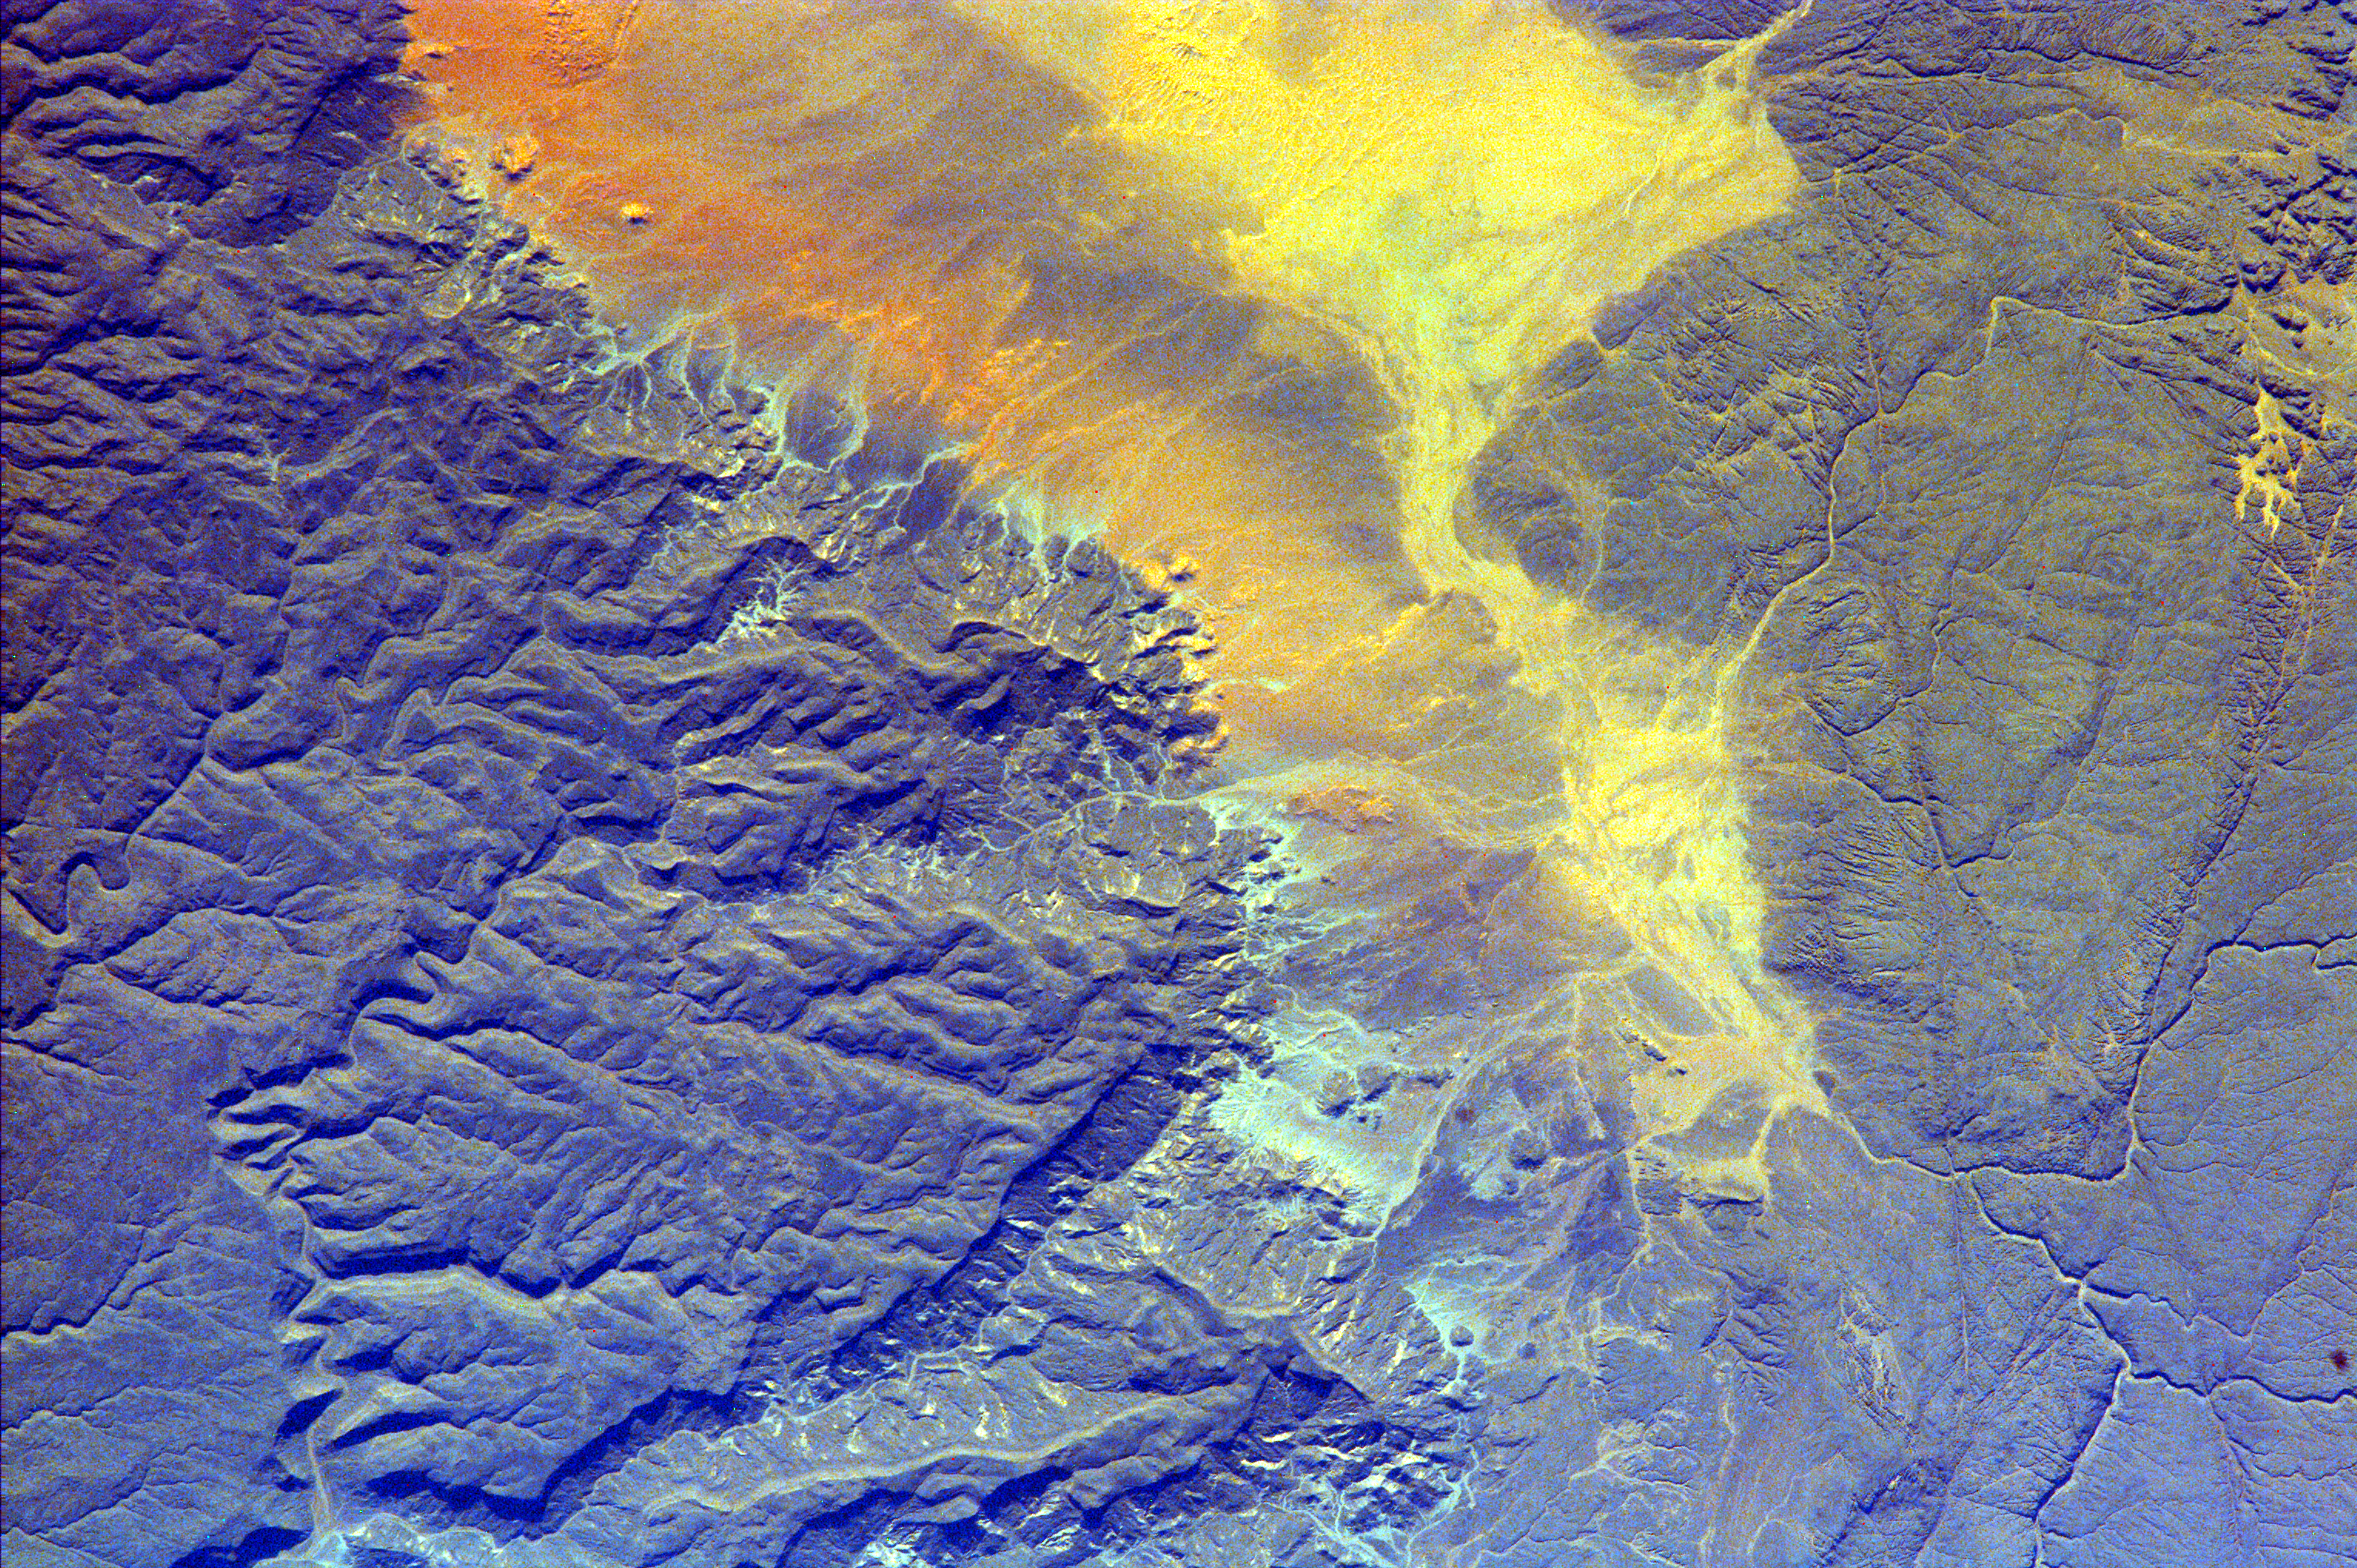

Algeria

These impermanent waterways are part of Oued Irharrhar, which appear to be carrying sulfur (yellow) and iron (red) deposits. The city of Amguid is located on these waterways, and all lie in the Mouydir Mountains in Algeria.

This image was taken from the Space Shuttle on February 21, 2000.

Photojournal note:
EarthKAM was formerly known as KidSat.

Credit: NASA/JPL/UCSD/JSC